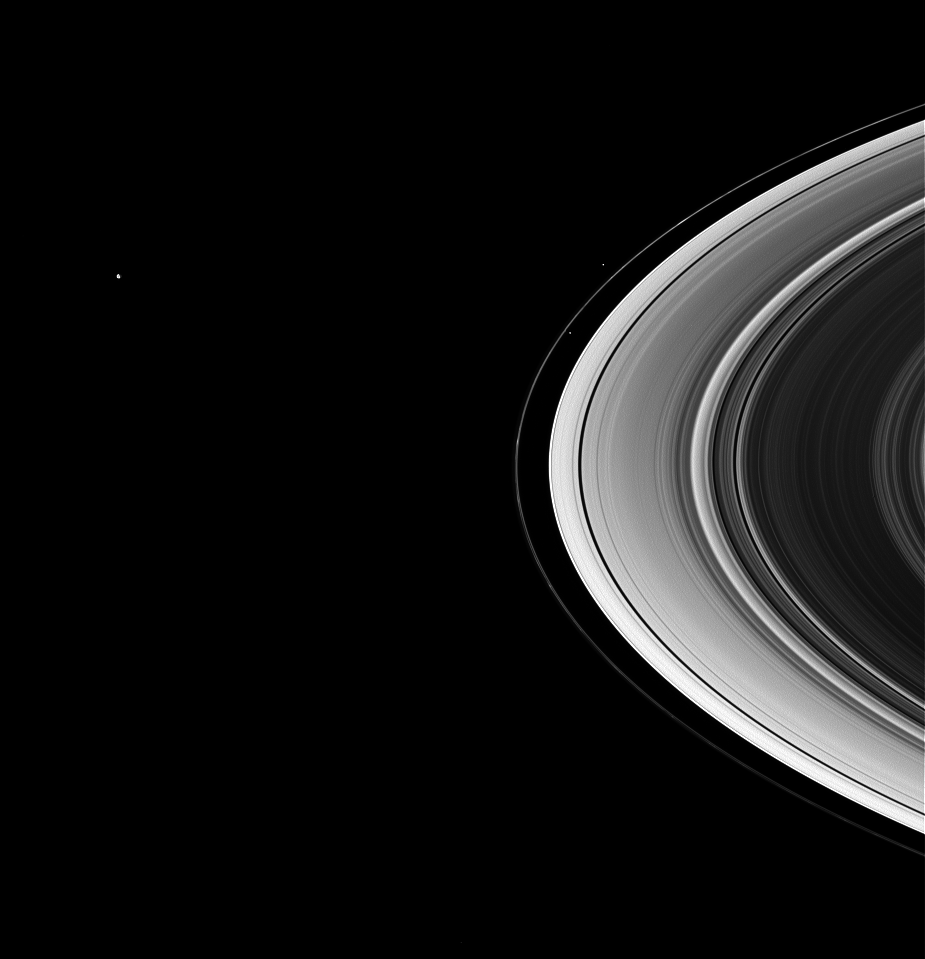

Mimas and the Shepherds

The shepherd moons Prometheus and Pandora drive the quirky F ring in its circuit of Saturn, while Mimas lurks in the distance.

This view looks toward the unilluminated side of the rings from about 22 degrees above the ringplane.

The image was taken in visible green light with the Cassini spacecraft wide-angle camera on May 23, 2007 at a distance of approximately 1.7 million kilometers (1.1 million miles) from Saturn. Image scale is about 106 kilometers (66 miles) per pixel.

The Cassini-Huygens mission is a cooperative project of NASA, the European Space Agency and the Italian Space Agency. The Jet Propulsion Laboratory, a division of the California Institute of Technology in Pasadena, manages the mission for NASA’s Science Mission Directorate, Washington, D.C. The Cassini orbiter and its two onboard cameras were designed, developed and assembled at JPL. The imaging operations center is based at the Space Science Institute in Boulder, Colo.

Credit: NASA/JPL/Space Science Institute